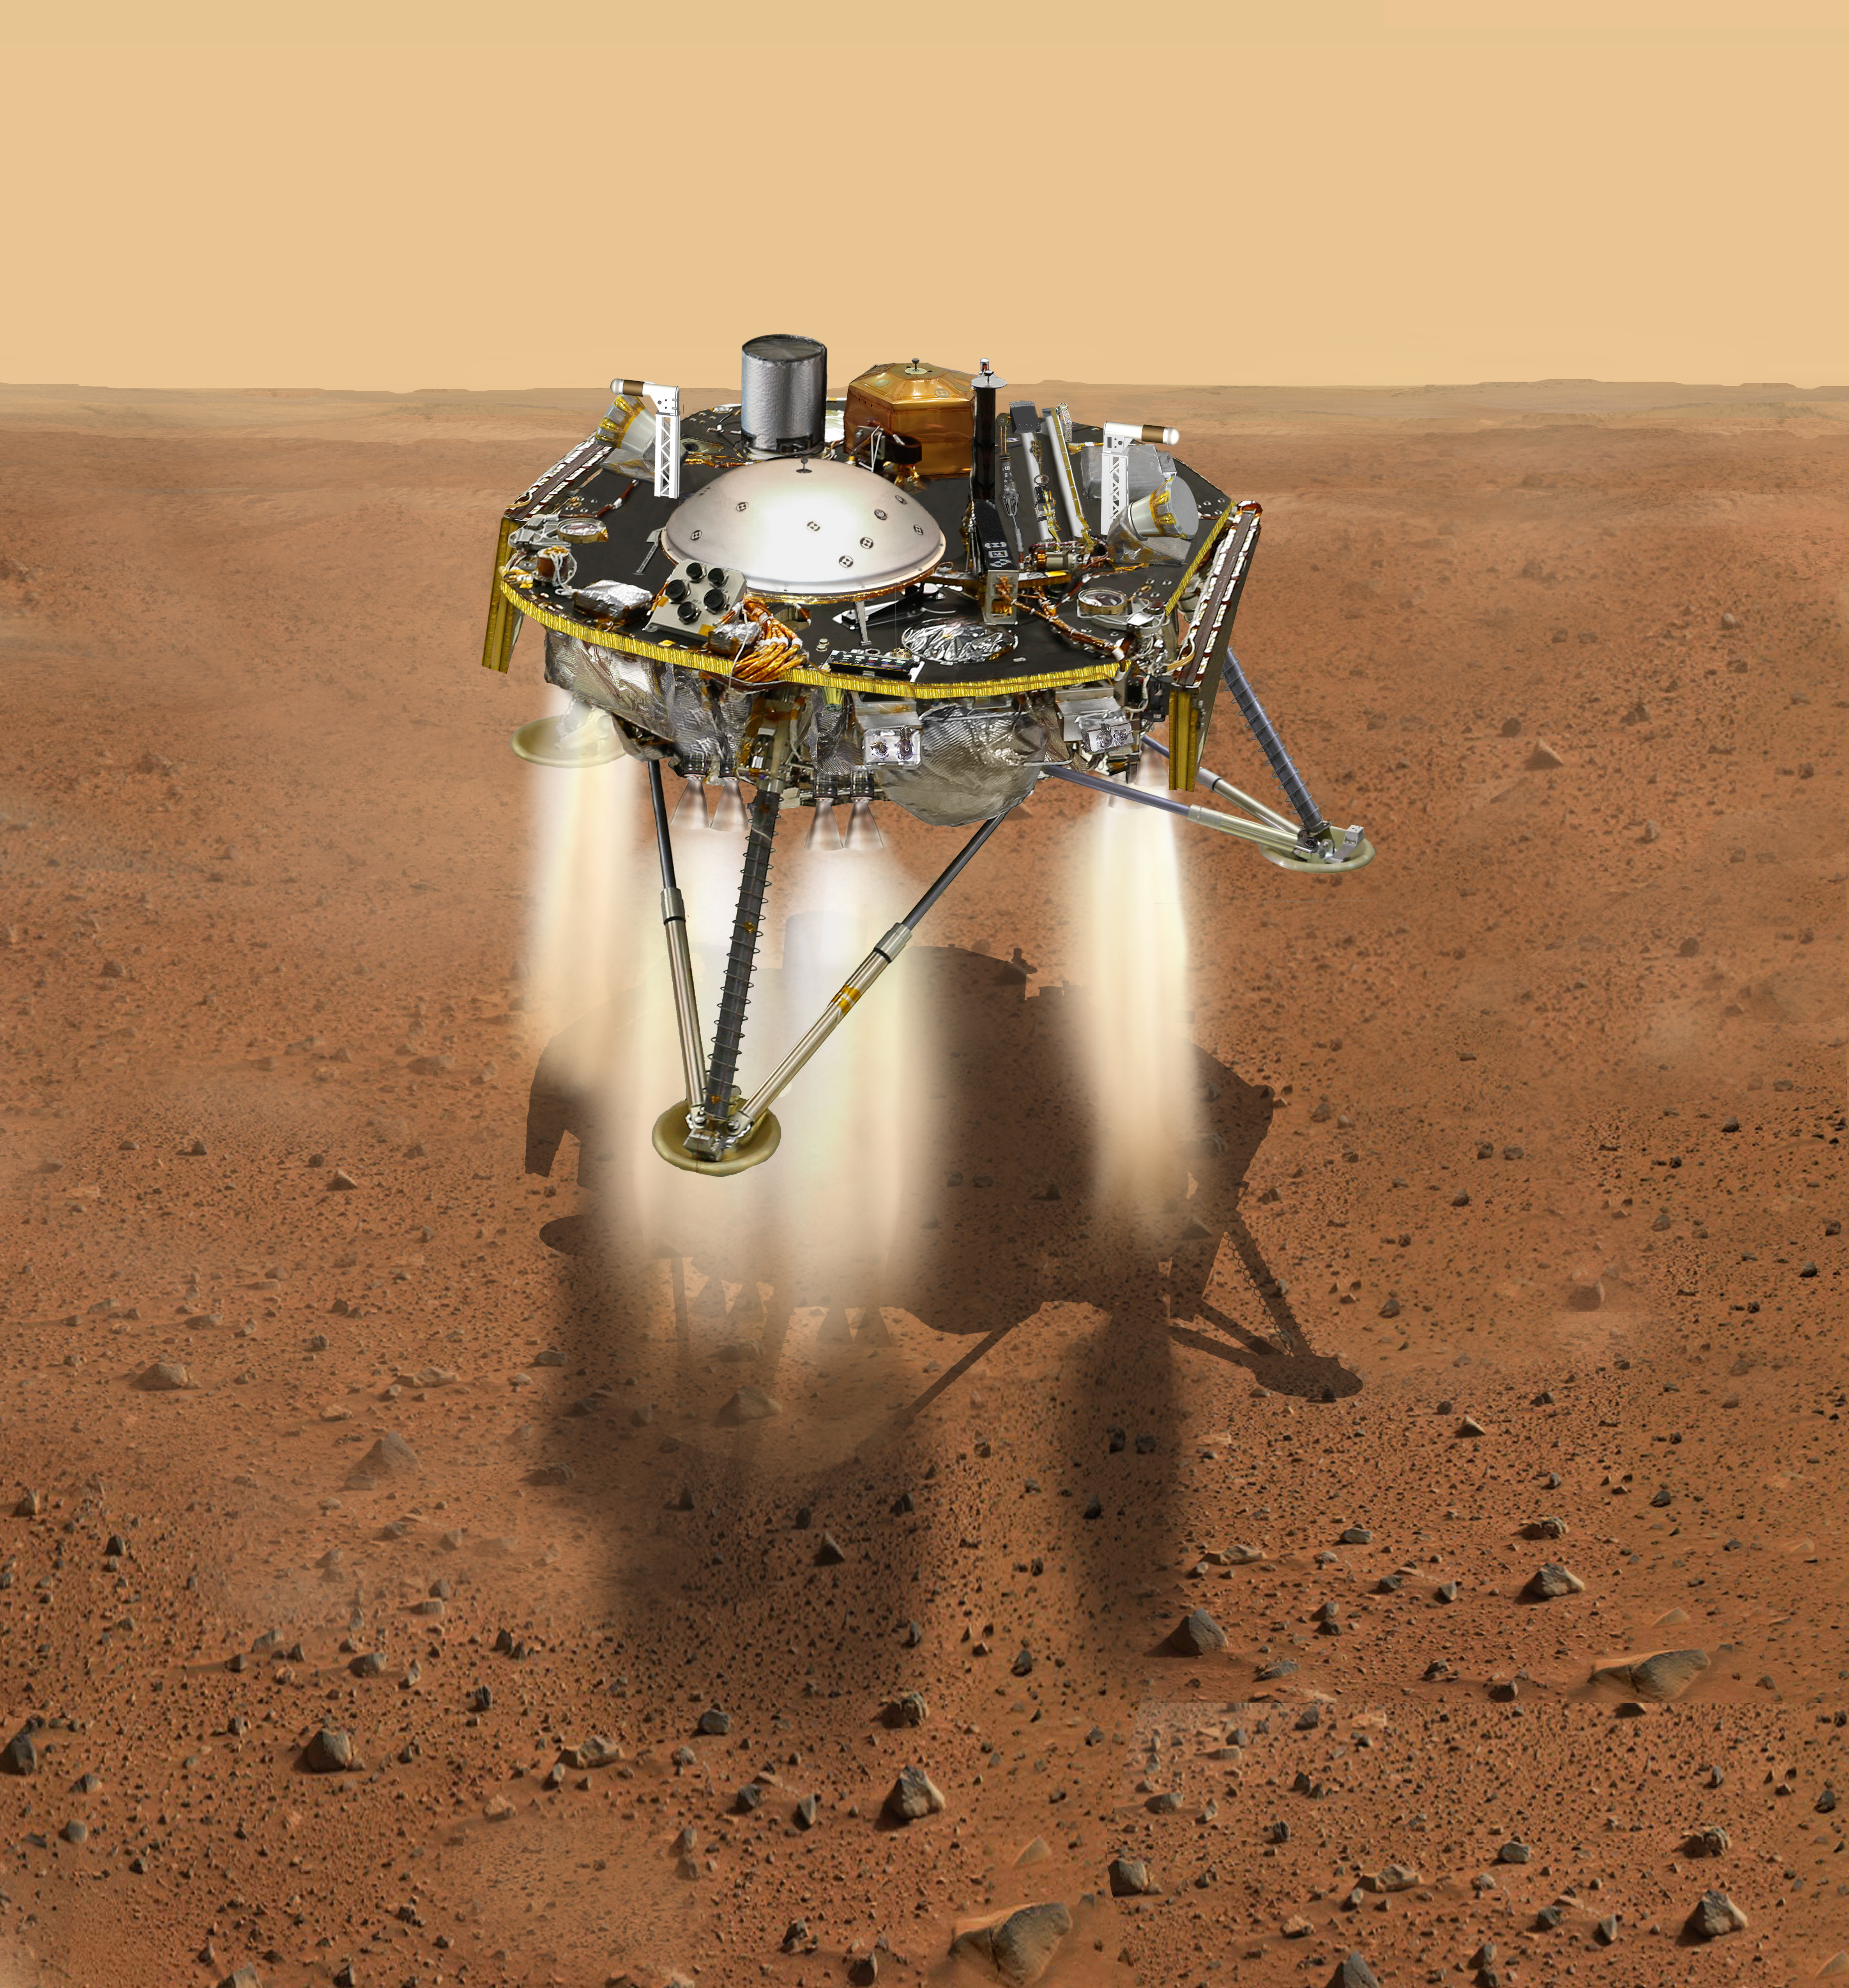

InSight Moments Away From Landing, Top View (Illustration)

This is an illustration showing a simulated view of NASA’s InSight about to land on the surface of Mars. This view shows the top of the spacecraft.

NASA’s Jet Propulsion Laboratory, a division of Caltech in Pasadena, California, manages the InSight Project for NASA’s Science Mission Directorate, Washington. Lockheed Martin Space, Denver, Colorado built the spacecraft. InSight is part of NASA’s Discovery Program, which is managed by NASA’s Marshall Space Flight Center in Huntsville, Alabama.

Credit: NASA/JPL-Caltech